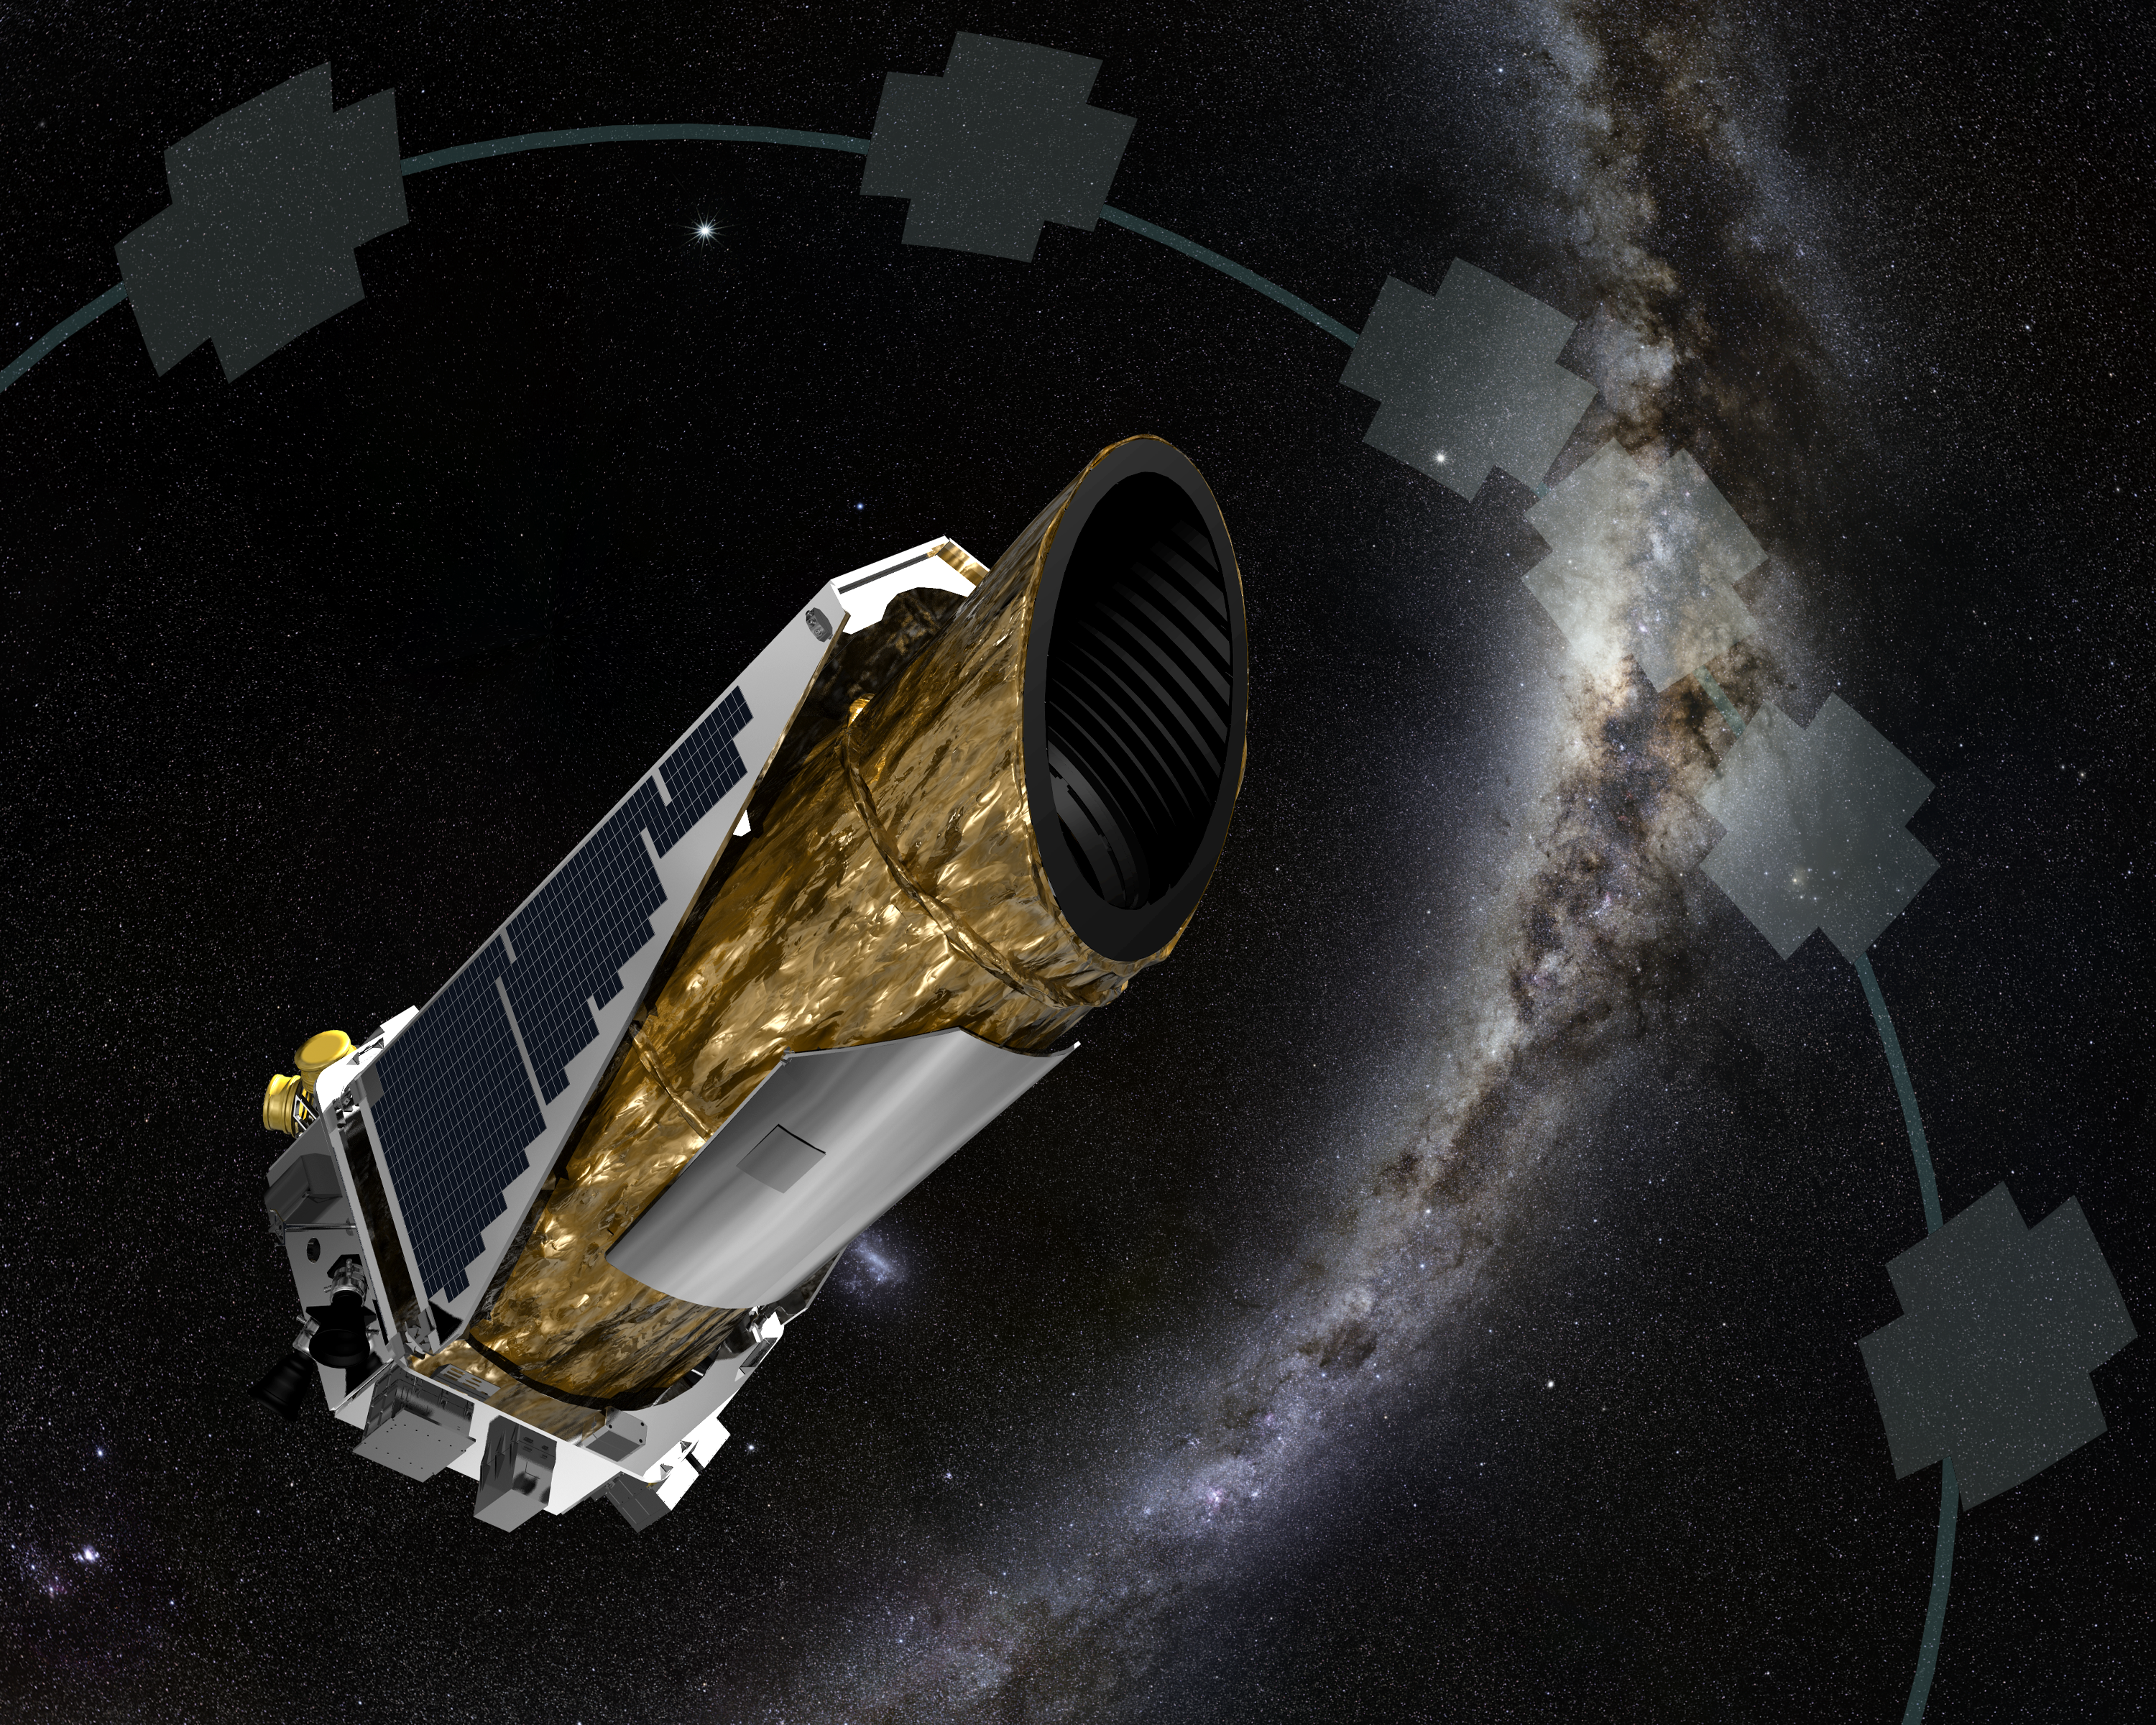

Reborn Kepler Discovers First K2 Exoplanet (Artist Concept)

This artist concept shows NASA’s planet-hunting Kepler spacecraft operating in a new mission profile called K2. In May, the spacecraft began its new mission observing in the ecliptic plane, the orbital path of Earth around the sun, depicted by the grey-blue line marked by opaque cross-like shapes. Each shape represents the field-of-view of an observing campaign.

Using publicly available data collected by the spacecraft in February during the performance concept test to prove K2 would work, astronomers confirmed the first exoplanet detected by the K2 mission. The newly confirmed planet, HIP 116454b, is two-and-a-half times the diameter of Earth, and closely orbits a star smaller and cooler than our sun once every nine days, making the planet too hot for life as we know it. The star and planet are 180 light-years from Earth toward the constellation Pisces.

NASA Ames manages Kepler’s ground system development, mission operations and science data analysis. NASA’s Jet Propulsion Laboratory in Pasadena, Calif., managed Kepler mission development. Ball Aerospace & Technologies Corp. in Boulder, Colo., developed the Kepler flight system and supports mission operations with JPL at the Laboratory for Atmospheric and Space Physics at the University of Colorado in Boulder. The Space Telescope Science Institute in Baltimore archives, hosts and distributes the Kepler science data. Kepler is NASA’s 10th Discovery Mission and is funded by NASA’s Science Mission Directorate at the agency’s headquarters in Washington.

Credit: NASA/Ames/JPL-Caltech